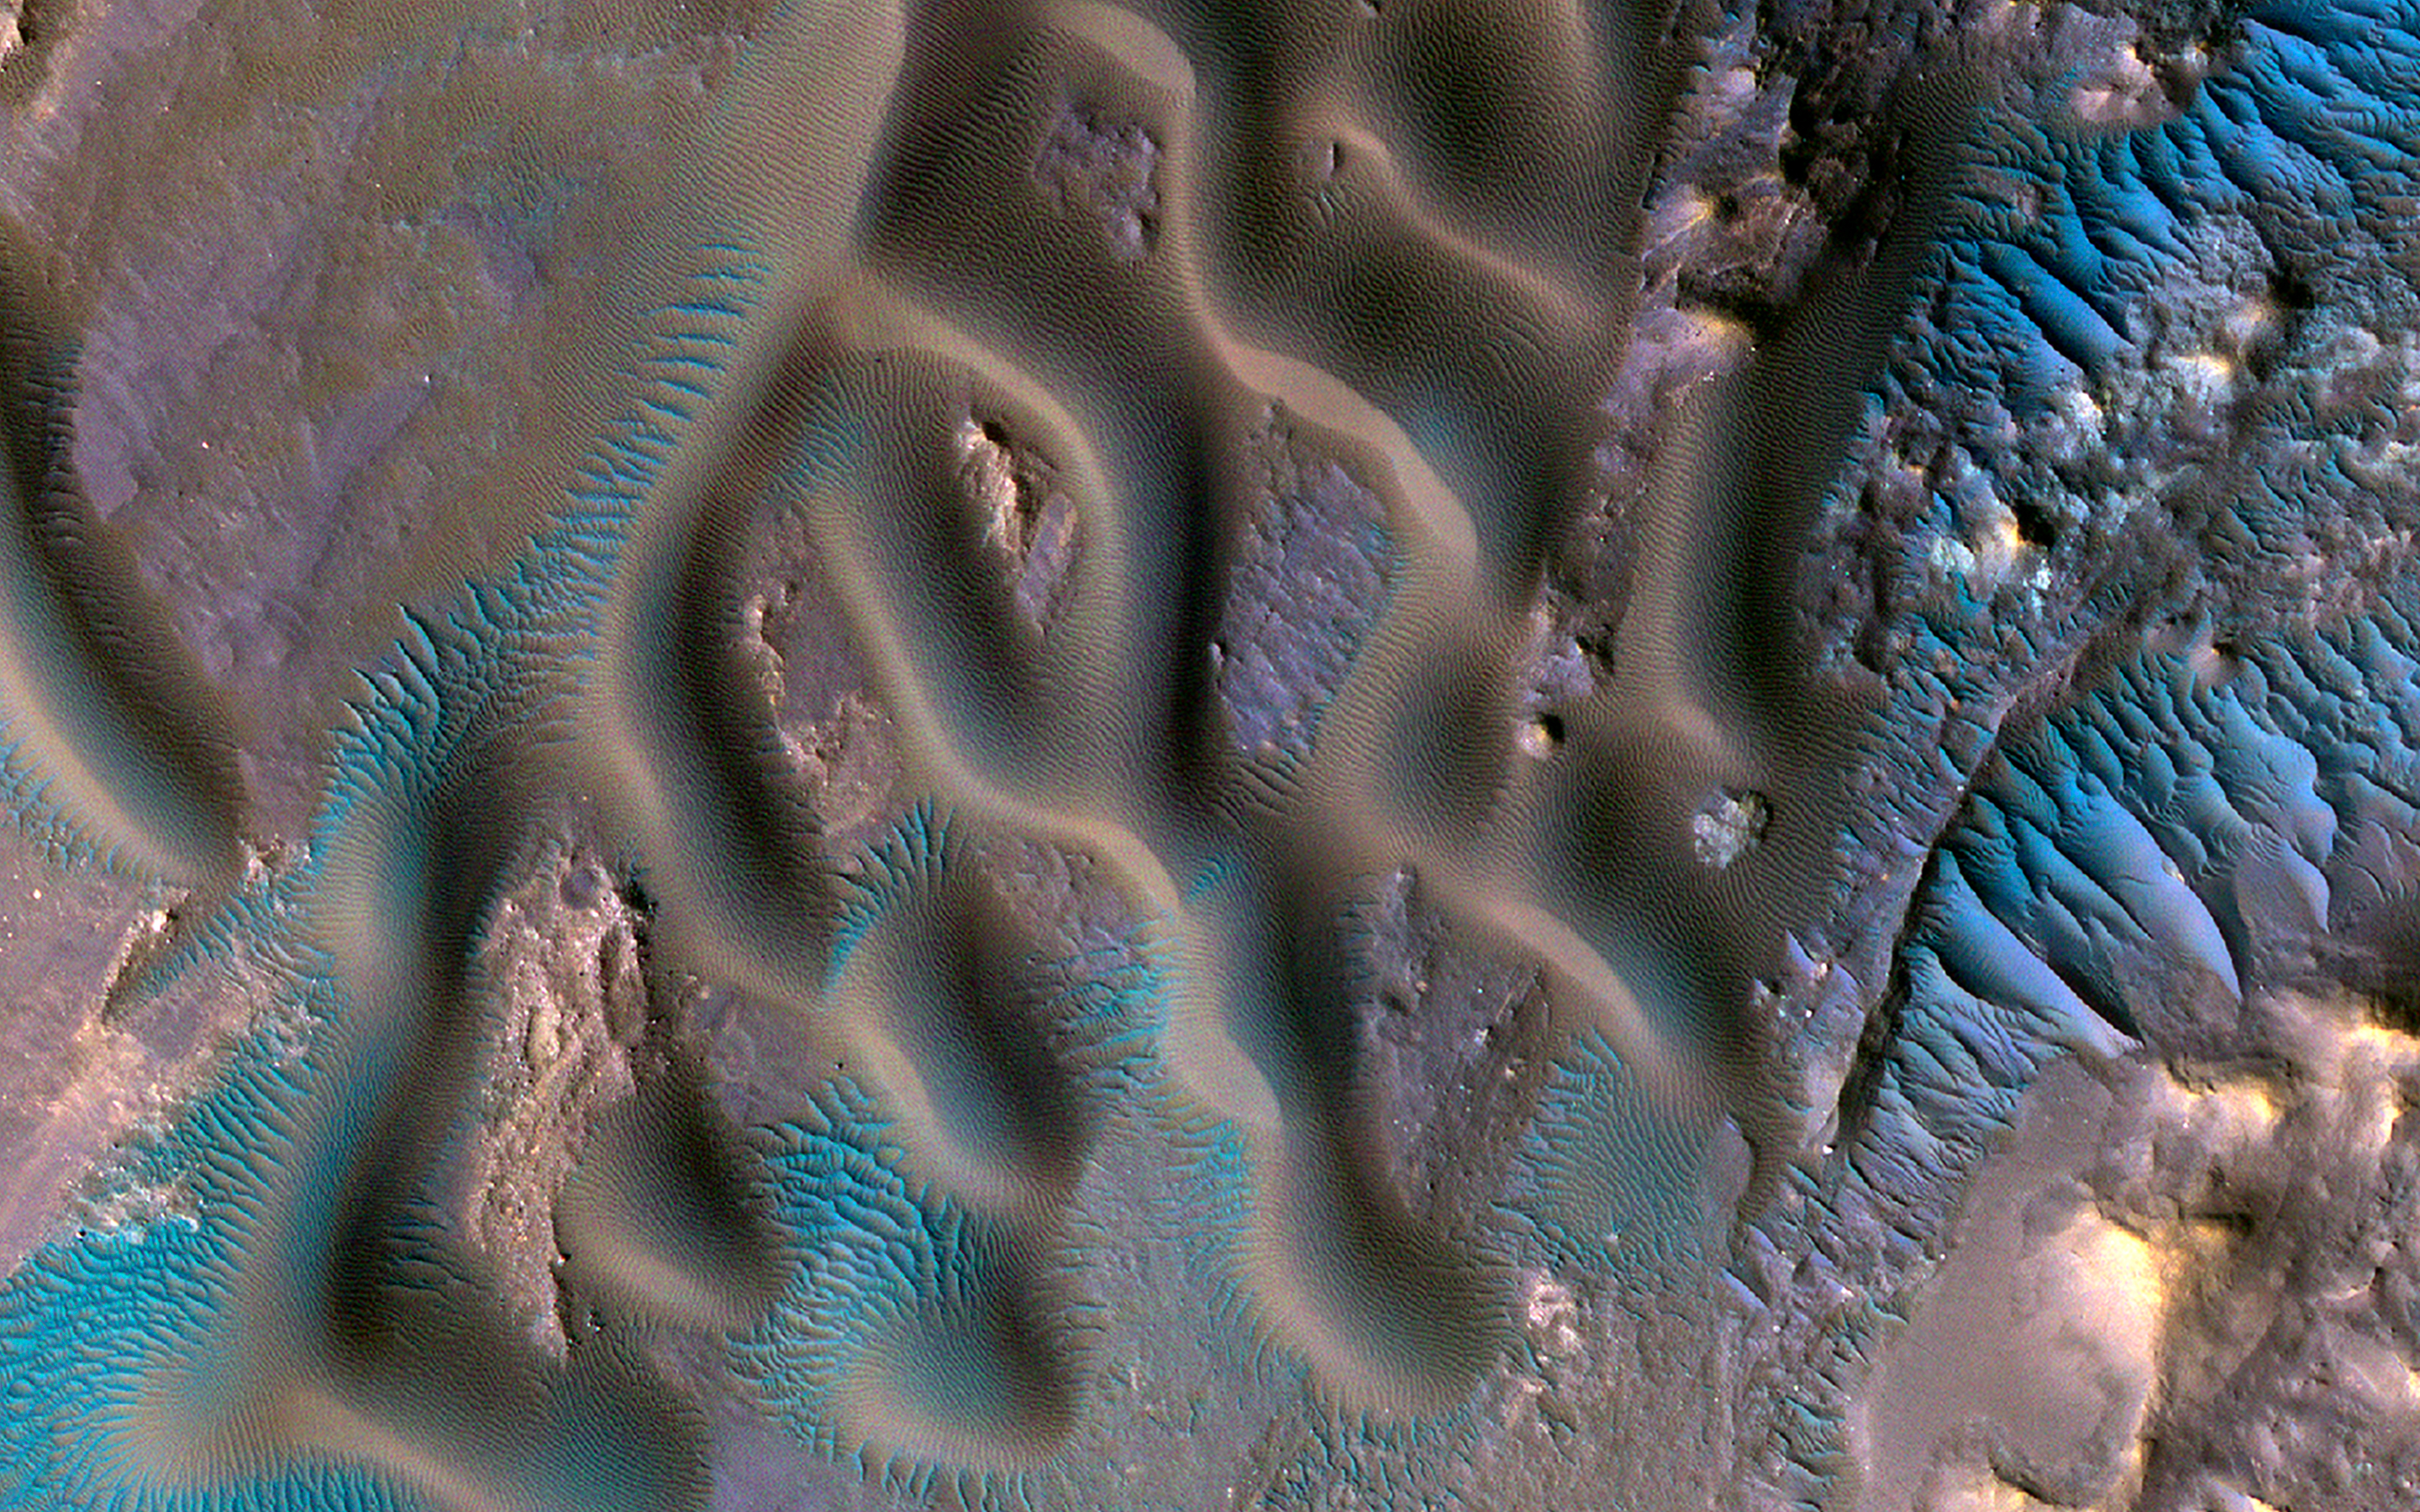

Piles of Sand with Different Sizes and Colors

This image shows a variety of wind-related features near the center of Gamboa Crater. Larger sand dunes form sinuous crests and individual domes.

There are tiny ripples on the tops of the dunes, only several feet from crest-to-crest. These merge into larger mega-ripples about 30 feet apart that radiate outward from the dunes. The larger, brighter formations that are roughly parallel are called “Transverse Aeolian Ridges” (TAR). These TAR are covered with very coarse sand. (More details are described in a paper by Day and Zimbelman.)

The mega-ripples appear blue-green on one side of an enhanced color cutout while the TAR appear brighter blue on the other. This could be because the TAR are actively moving under the force of the wind, clearing away darker dust and making them brighter. All of these different features can indicate which way the wind was blowing when they formed. Being able to study such variety so close together allows us to see their relationships and compare and contrast features to examine what they are made of and how they formed.

The map is projected here at a scale of 25 centimeters (9.8 inches) per pixel. (The original image scale is 29.8 centimeters [11.7 inches] per pixel [with 1 x 1 binning]; objects on the order of 89 centimeters [35.0 inches] across are resolved.) North is up.

The University of Arizona, in Tucson, operates HiRISE, which was built by Ball Aerospace & Technologies Corp., in Boulder, Colorado. NASA’s Jet Propulsion Laboratory, a division of Caltech in Pasadena, California, manages the Mars Reconnaissance Orbiter Project for NASA’s Science Mission Directorate, Washington.

Credit: NASA/JPL-Caltech/University of Arizona